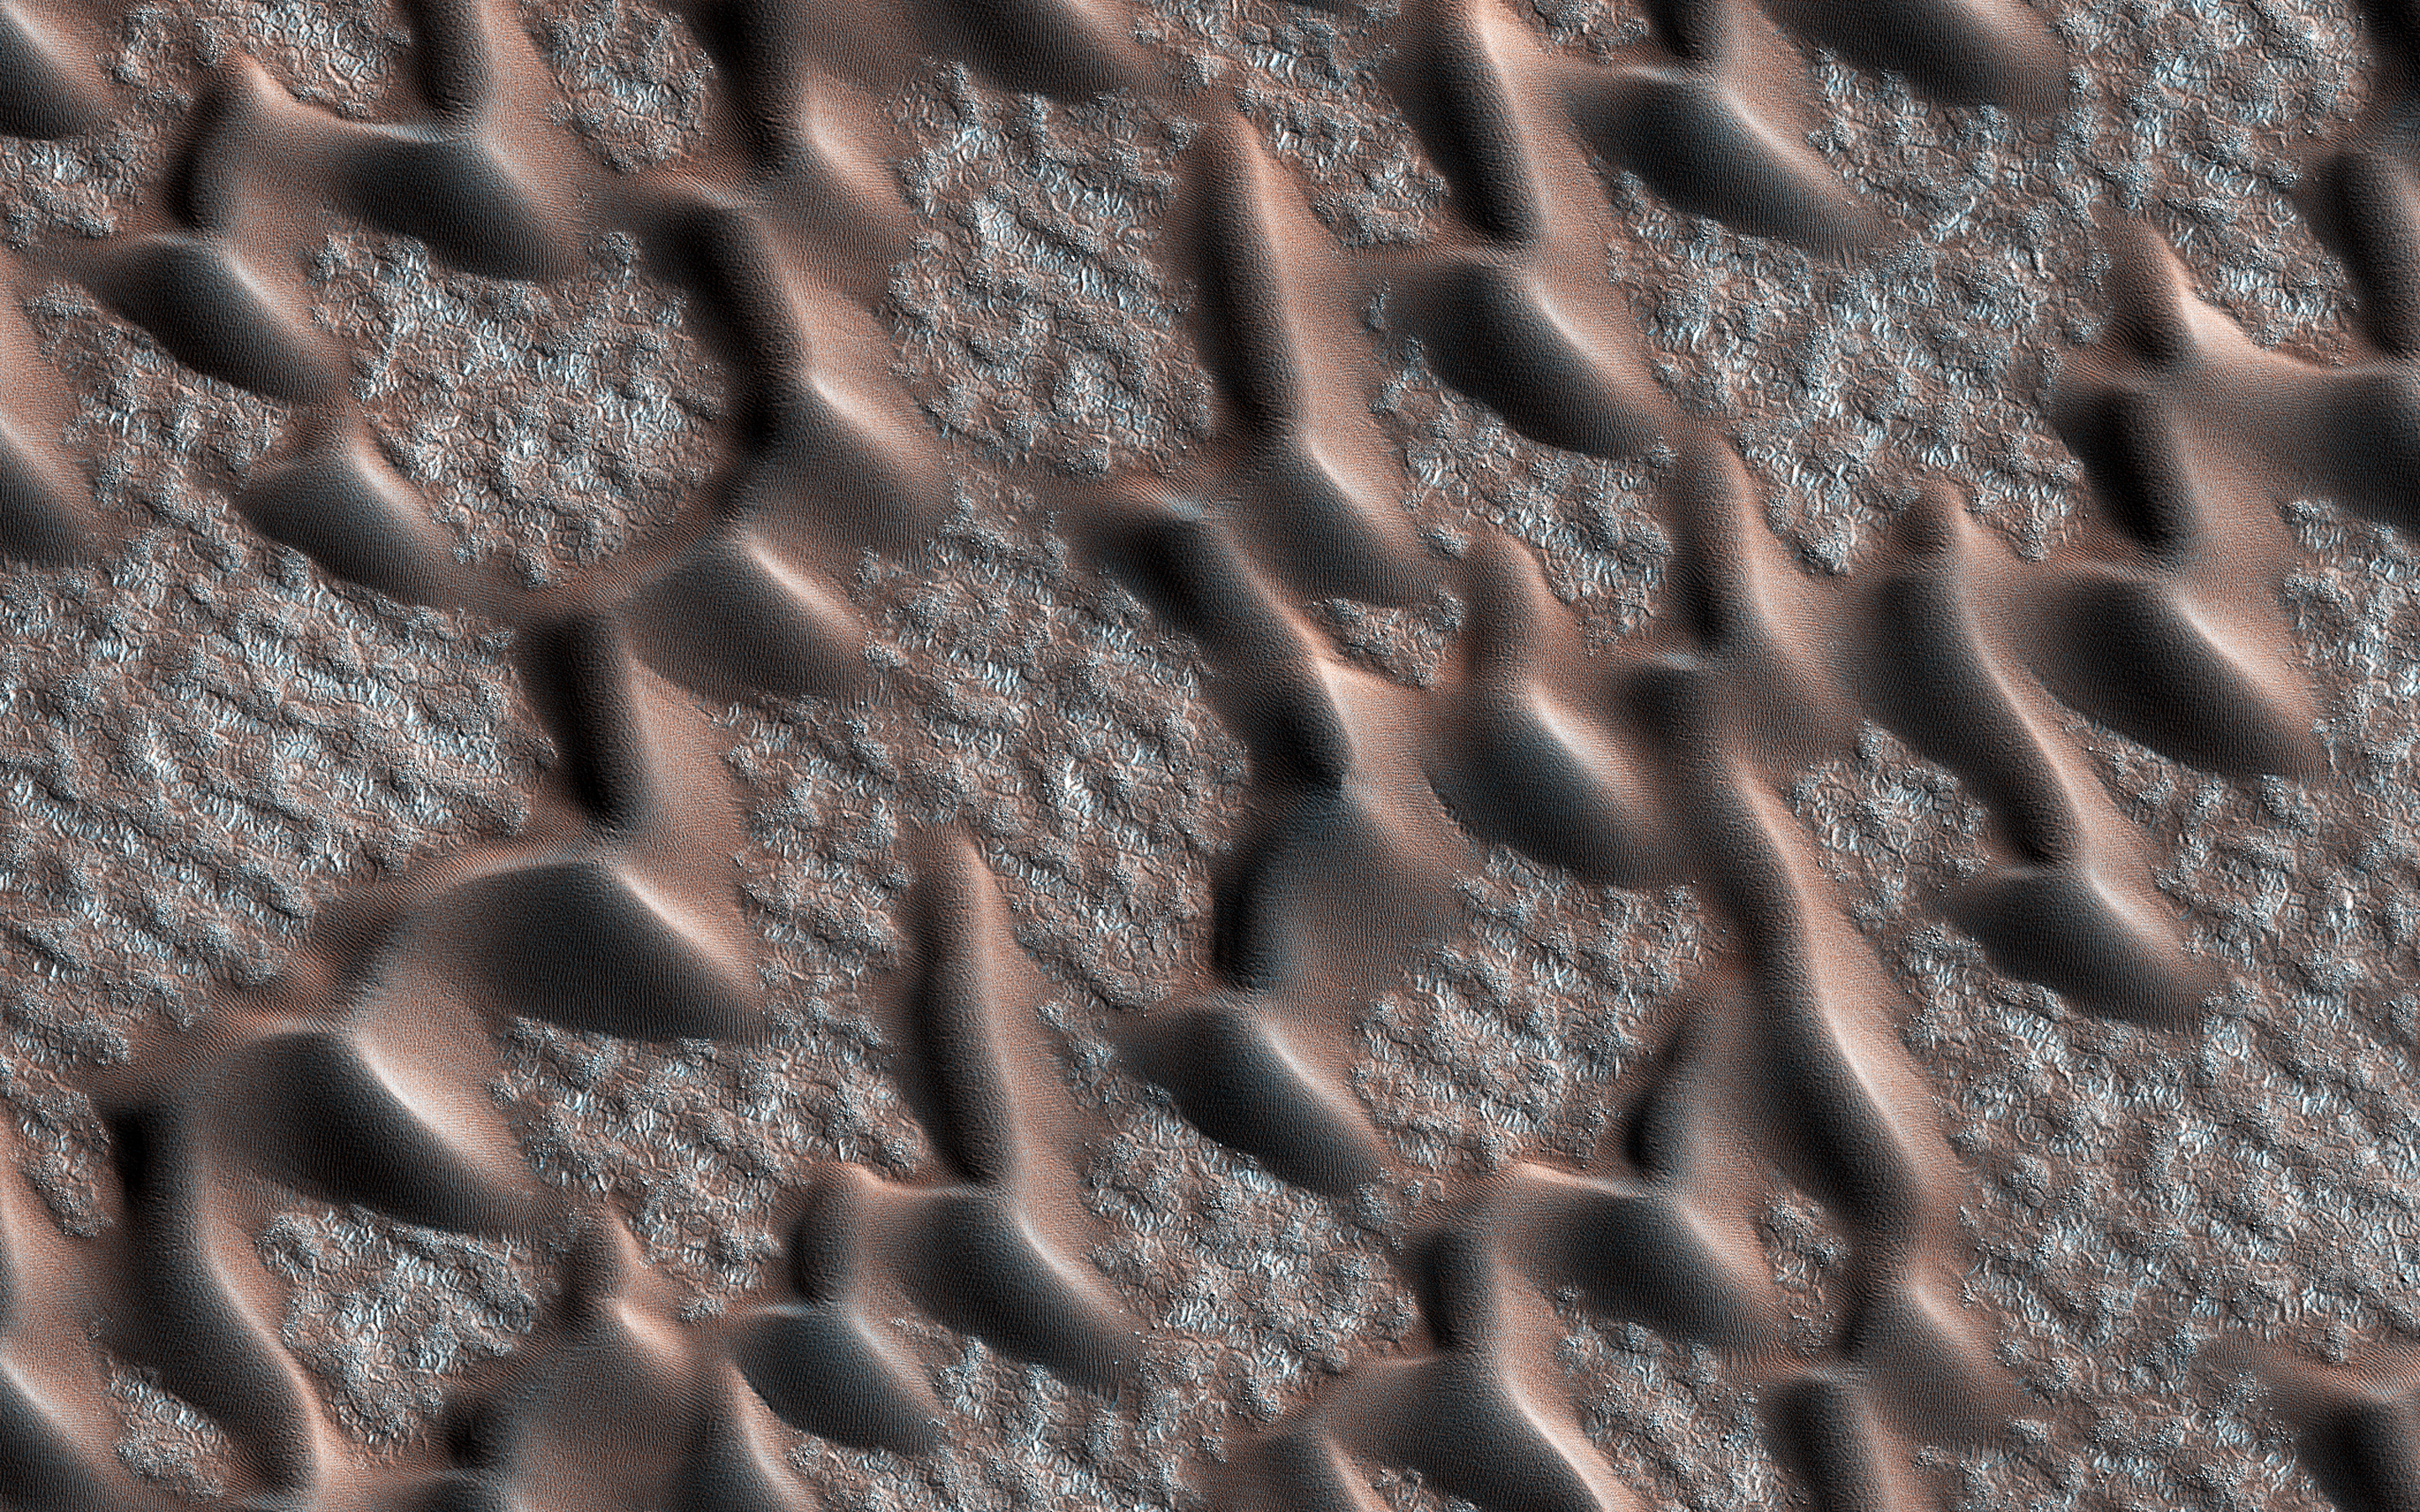

Corduroy Dunes

The map is projected here at a scale of 25 centimeters (9.8 inches) per pixel. [The original image scale is 37.1 centimeters (14.6 inches) per pixel (with 1 x 1 binning); objects on the order of 95 centimeters (37.4 inches) across are resolved.] North is up.
This image from NASA’s Mars Reconnaissance Orbiter (MRO) shows the permanent polar cap of Mars, encircled by sand dunes and looking like pulled threads, these dunes march across a fabric of patterned ground.

At this time of the Martian year the dunes are free of the seasonal dry ice that forms a temporary cover every winter.

The University of Arizona, Tucson, operates HiRISE, which was built by Ball Aerospace & Technologies Corp., Boulder, Colorado. NASA’s Jet Propulsion Laboratory, a division of Caltech in Pasadena, California, manages the Mars Reconnaissance Orbiter Project for NASA’s Science Mission Directorate, Washington.

Credit: NASA/JPL-Caltech/Univ. of Arizona